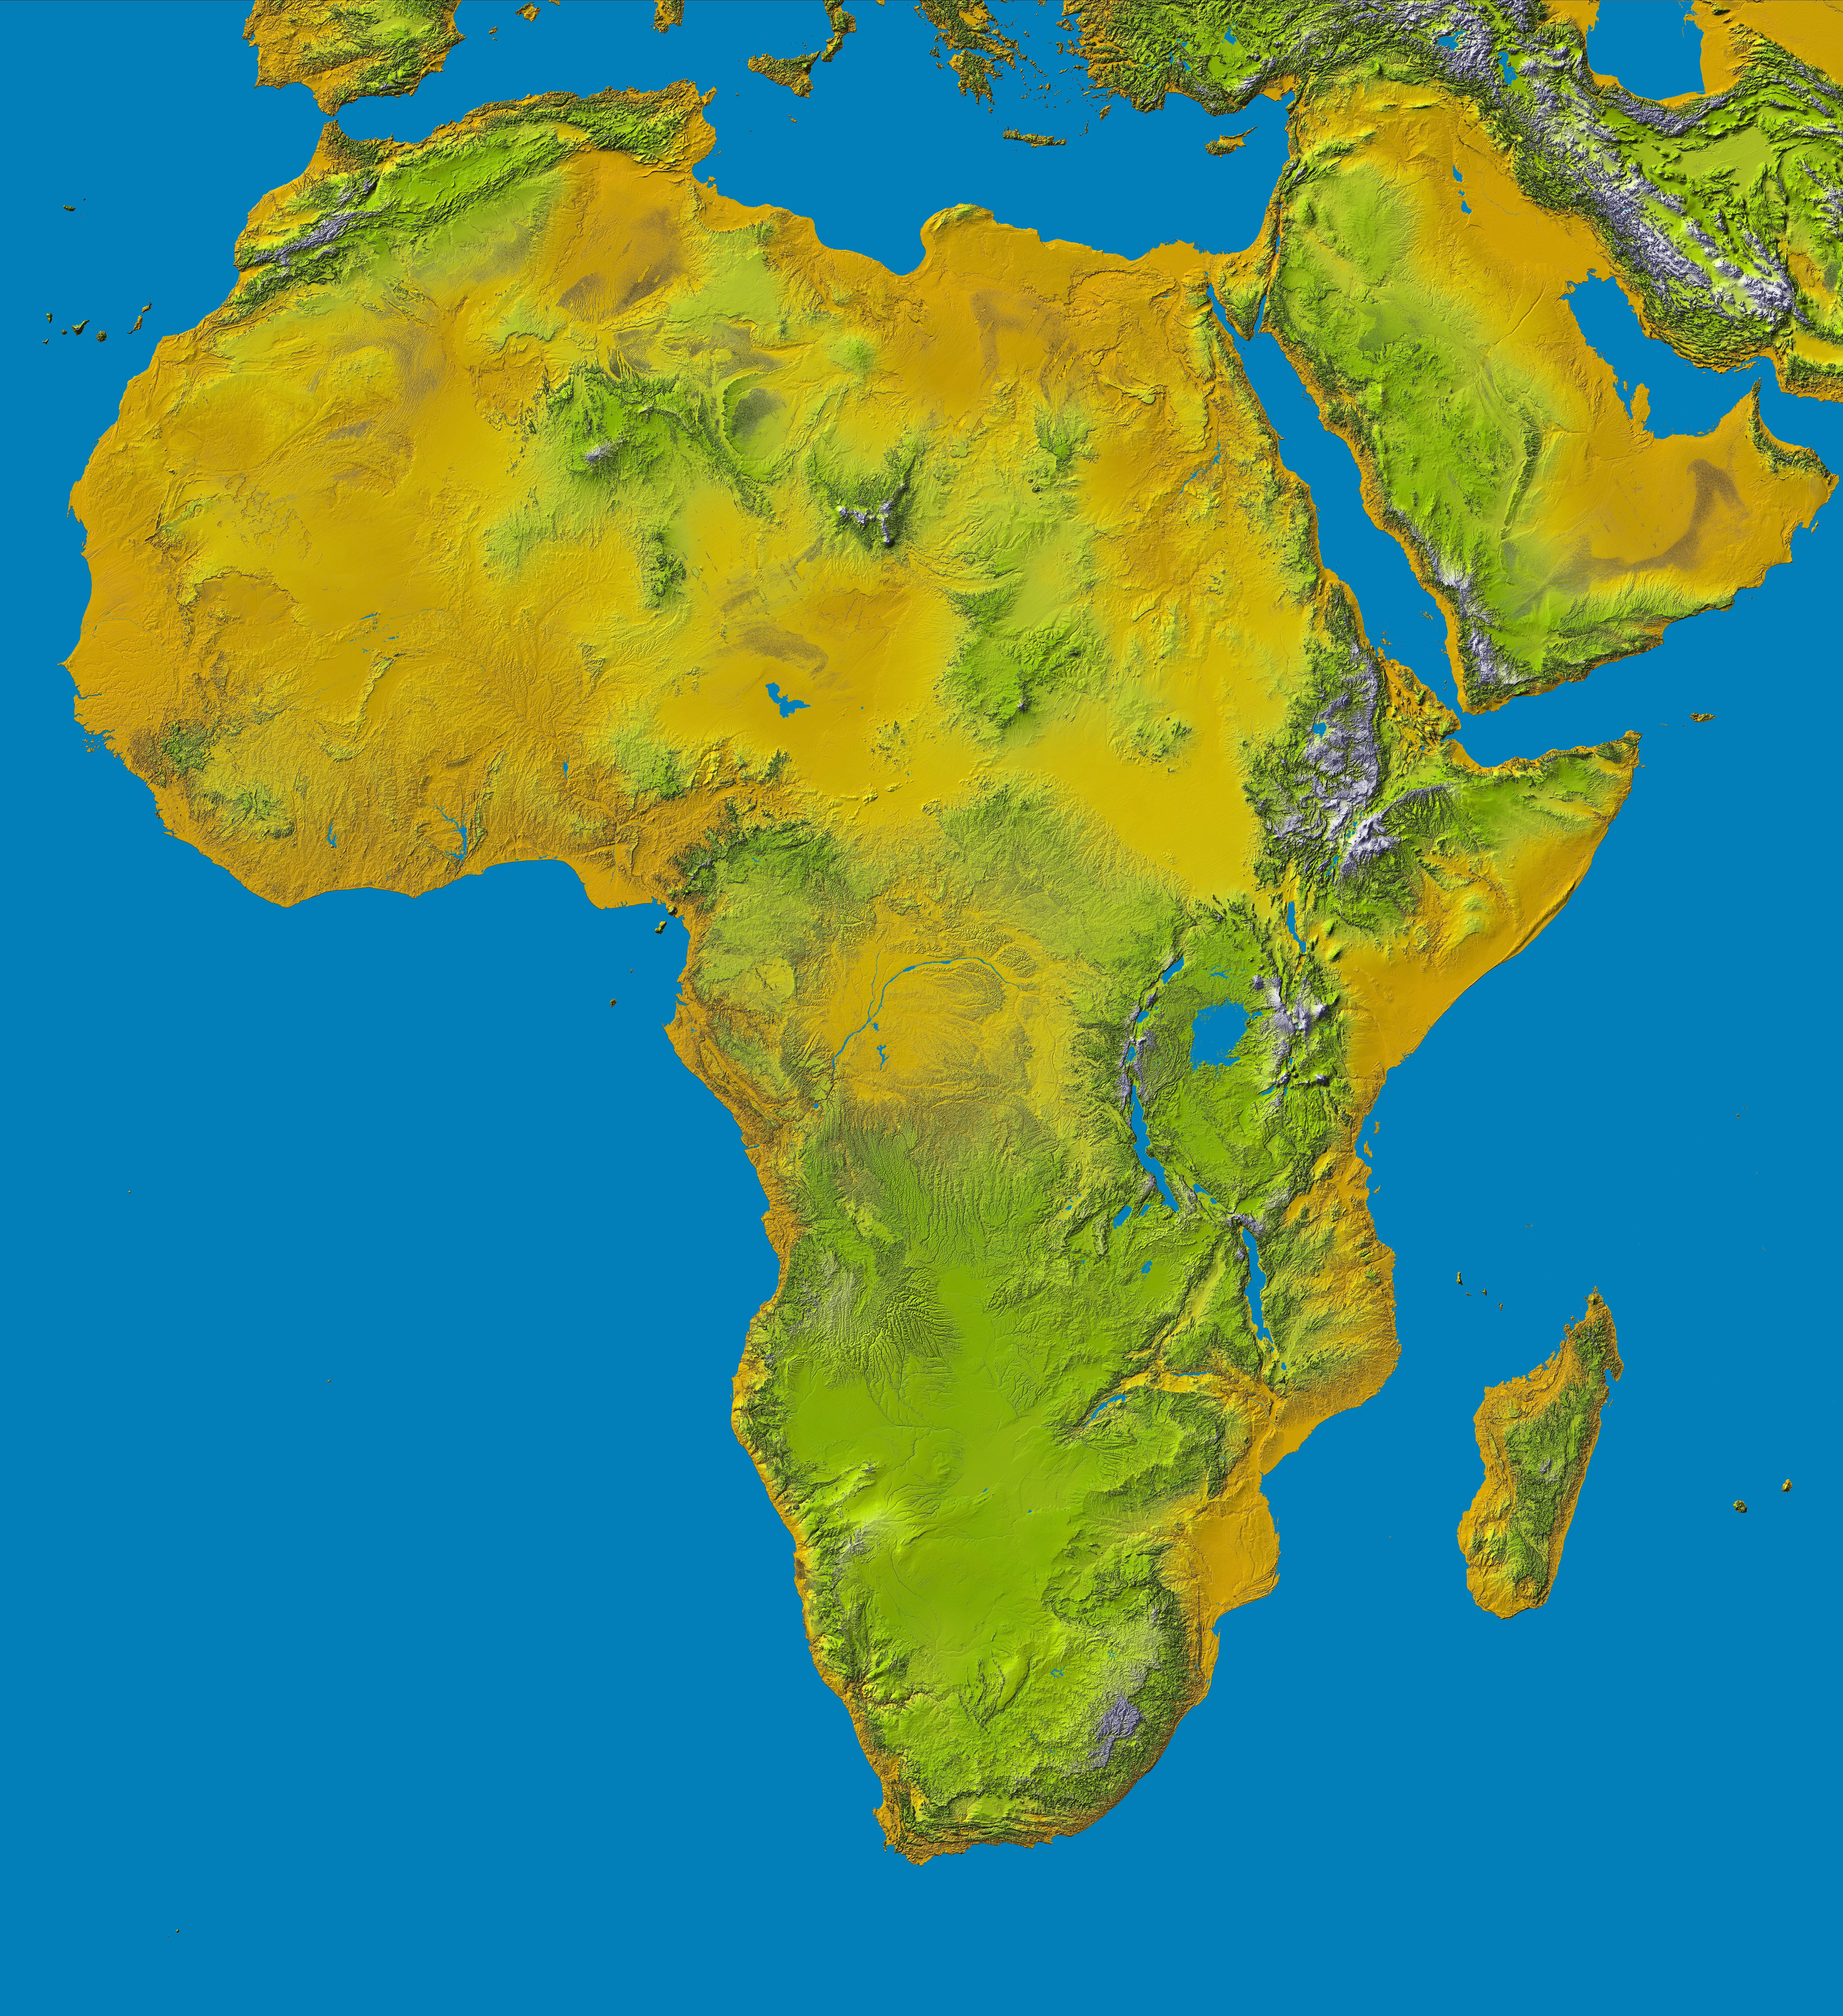

SRTM Data Release for Africa, Colored Height

This color shaded relief image shows the extent of digital elevation data for Africa recently released by the Shuttle Radar Topography Mission (SRTM). This release includes data for all of the continent, plus the island of Madagascar and the Arabian Peninsula. SRTM flew on board the Space Shuttle Endeavour in February 2000 and used an interferometric radar system to map the topography of Earth’s landmass between latitudes 56 degrees south and 60 degrees north.

The data were processed into geographic “tiles,” each of which represents one by one degree of latitude and longitude. A degree of latitude measures 111 kilometers (69 miles) north-south, and a degree of longitude measures 111 kilometers or less east-west, decreasing away from the equator. The data are being released to the public on a continent-by-continent basis. This Africa segment includes 3256 tiles, almost a quarter of the total data set. Previous releases covered North America, South America and Eurasia. Forthcoming releases will include Australia plus an “Islands” release for those islands not included in the continental releases. Together these data releases constitute the world’s first high-resolution, near-global elevation model. The resolution of the data released to the public in 2004 had a three arc second pixel size (1/1,200 of a degree of latitude and longitude), which is about 90 meters (295 feet). In 2014, most of these data were released at one arcsecond (about 30 meters or 98 feet), which reveals the data set’s full resolution.

Coverage in the current data release extends from 35 degrees north latitude at the southern edge of the Mediterranean to the very tip of South Africa, encompassing a great diversity of landforms. The northern part of the continent consists of a system of basins and plateaus, with several volcanic uplands whose uplift has been matched by subsidence in the large surrounding basins. Many of these basins have been infilled with sand and gravel, creating the vast Saharan lands. The Atlas Mountains in the northwest were created by convergence of the African and Eurasian tectonic plates.

The geography of the central latitudes of Africa is dominated by the Great Rift Valley, extending from Lake Nyasa to the Red Sea, and splitting into two arms to enclose an interior plateau and the nearly circular Lake Victoria, visible in the right center of the image. To the west lies the Congo Basin, a vast, shallow depression which rises to form an almost circular rim of highlands.

Most of the southern part of the continent rests on a concave plateau comprising the Kalahari basin and a mountainous fringe, skirted by a coastal plain which widens out in Mozambique in the southeast.

Many of these regions were previously very poorly mapped due to persistent cloud cover or the inaccessibility of the terrain. Digital elevation data, such as provided by SRTM, are particularly in high demand by scientists studying earthquakes, volcanism, and erosion patterns for use in mapping and modeling hazards to human habitation. But the shape of Earth’s surface affects nearly every natural process and human endeavor that occurs there, so elevation data are used in a wide range of applications.

In this index map color-coding is directly related to topographic height, with brown and yellow at the lower elevations, rising through green, to white at the highest elevations. Blue areas on the map represent water within the mapped tiles, each of which includes shorelines or islands.

Elevation data used in this image were acquired by the Shuttle Radar Topography Mission (SRTM) aboard the Space Shuttle Endeavour, launched on February 11, 2000. SRTM used the same radar instrument that comprised the Spaceborne Imaging Radar-C/X-Band Synthetic Aperture Radar (SIR-C/X-SAR) that flew twice on the Space Shuttle Endeavour in 1994. SRTM was designed to collect three-dimensional measurements of the Earth’s surface. To collect the 3-D data, engineers added a 60-meter-long (200-foot) mast, installed additional C-band and X-band antennas, and improved tracking and navigation devices. The mission is a cooperative project between the National Aeronautics and Space Administration (NASA), the National Geospatial-Intelligence Agency (NGA) of the U.S. Department of Defense (DoD), and the German and Italian space agencies. It is managed by NASA’s Jet Propulsion Laboratory, Pasadena, Calif., for NASA’s Earth Science Enterprise, Washington, DC.

Orientation: North toward the top, Mercator projection
Image Data: Colored SRTM elevation model
Date Acquired: February 2000

Credit: NASA/JPL/NIMA